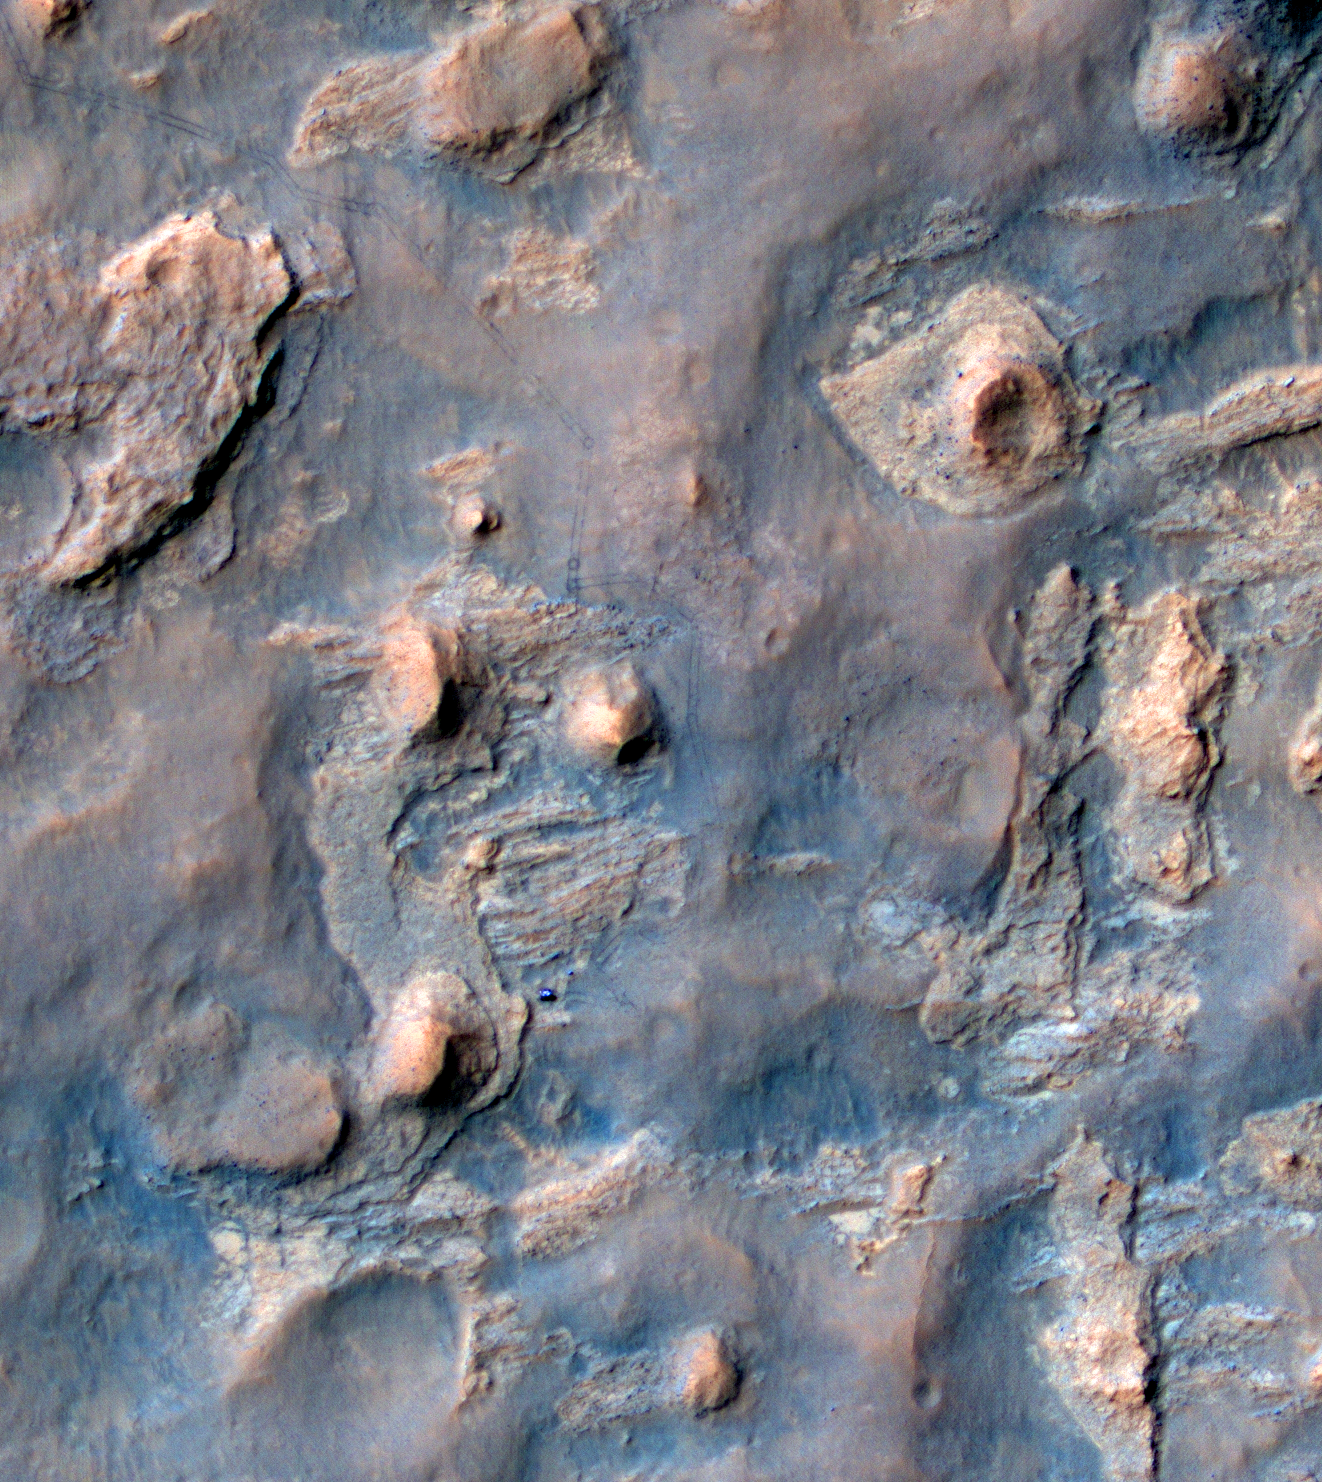

Curiosity and Rover Tracks at ‘the Kimberley,’ April 2014

NASA’s Curiosity Mars rover and tracks from its driving are visible in this view from orbit, acquired on April 11, 2014, by the High Resolution Imaging Science Experiment (HiRISE) camera on NASA’s Mars Reconnaissance Orbiter.

The rover is near the largest butte in the lower left quadrant of the image, at about a two o’clock position relative to the butte. It appears bright blue in the exaggerated color of this image.

The multi-layered location filling much of the left half of this image is called “the Kimberley.” Curiosity’s science team chose it, based on other HiRISE images, as a potential gold mine for the rover mission. Black gold, that is, as organic material that, if found at the Kimberley could be a biomarker (sign of past life) — the holy grail of Mars exploration.

In December 2013, at the fall meeting of the American Geophysical Union in San Francisco, Curiosity Project Scientist John Grotzinger talked about what the mission had learned that year in a location called “Yellowknife Bay,” and why the team was planning to stop Curiosity and drill again at the Kimberley. Mudstones that Curiosity drilled and analyzed at Yellowknife Bay had been exposed at the Martian surface for less than 100 million years, which is relatively recent, geologically speaking. Scientists deduced that this was due to erosion of overlying layers by the wind, and that even younger exposure ages should be possible closer to an eroding scarp. This matters because Mars doesn’t have a magnetosphere and thick atmosphere like Earth’s, which protect us from energetic particles from space that break down organic material. Thus, rocks that have been near the surface of Mars longer (on geological time scales) are less likely to contain complex organic material. Complex organic material might be the remains of past life, or at least inform us about past habitability. Habitability is the potential to support life, whether or not life ever actually existed there.

By late 2013, Curiosity had left Yellowknife Bay and wasn’t going to turn around, but similar scarps lay ahead, on the way to the mission’s long-term destinations on lower slopes of Mount Sharp (also known as Aeolis Mons). The team had already chosen Curiosity’s next major target: the Kimberley. This location, where Curiosity arrived in early April 2014, has what appear to be geologically young scarps. This HiRISE image shows the rover close to one of the scarps.

Curiosity entered the area included in this image on March 12, along the tracks visible near the upper left corner. The distance between parallel wheel tracks is about 9 feet (2.7 meters). The area included in the image is about 1,200 feet (about 365 meters) wide. This view is an enhanced-color product from HiRISE observation ESP_036128_1755, available at the HiRISE website at http://uahirise.org/releases/msl-kimberley.php. The exaggerated color, to make differences in Mars surface materials more apparent, makes Curiosity appear bluer than the rover really looks. A stereo view combining information from this observation with topography derived from earlier HiRISE observations, for a three-dimensional appearance, is at PIA18082.

A rover’s-eye view taken by Curiosity from the location where the rover is seen in this image is online at PIA18083.

HiRISE is one of six instruments on NASA’s Mars Reconnaissance Orbiter. The University of Arizona, Tucson, operates HiRISE, which was built by Ball Aerospace & Technologies Corp., Boulder, Colo. NASA’s Jet Propulsion Laboratory, a division of the California Institute of Technology in Pasadena, manages the Mars Reconnaissance Orbiter and Mars Science Laboratory projects for NASA’s Science Mission Directorate, Washington.

Credit: NASA/JPL-Caltech/Univ. of Arizona